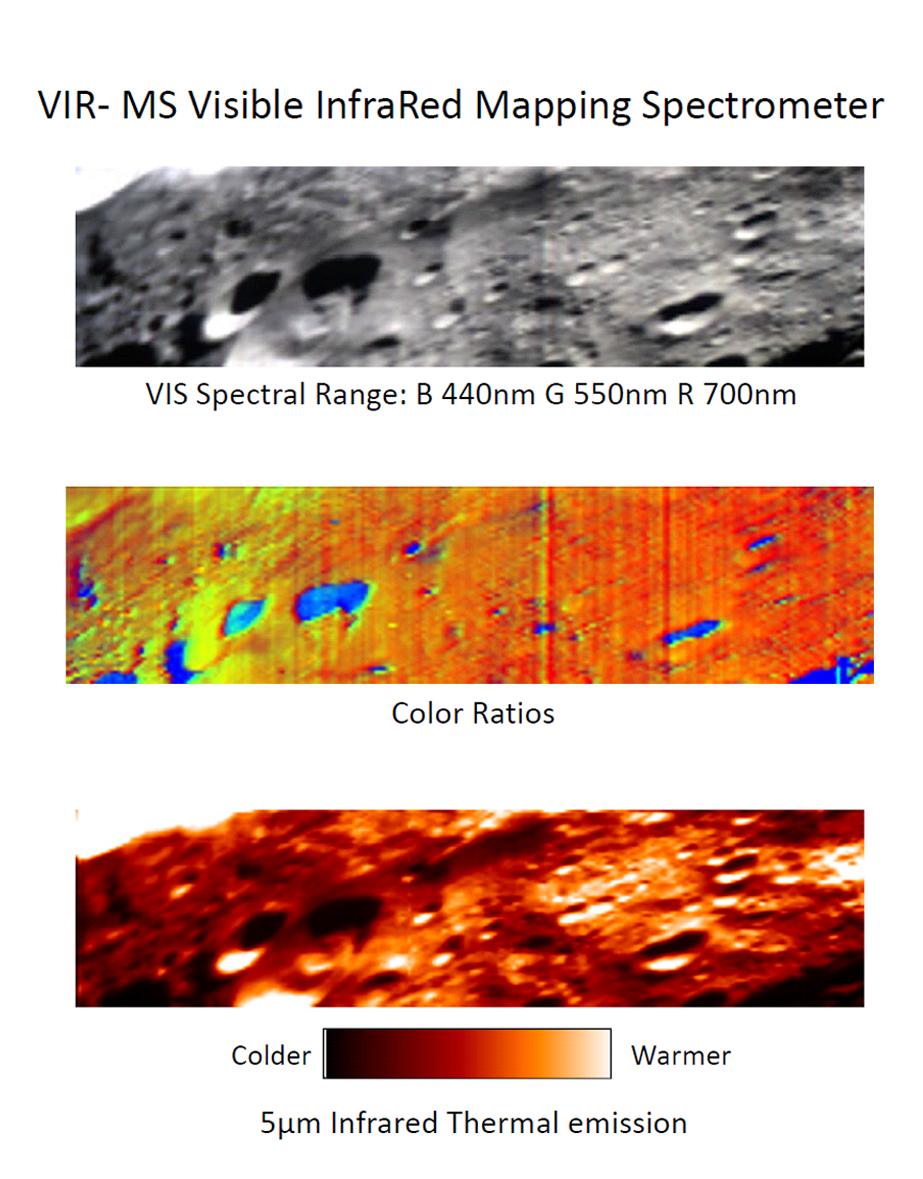

Visible and Infrared Mapping Spectrometer False-Color Image

These images were obtained by the Dawn spacecraft on July 23, 2011. The bottom two images are false-color, where different colors represent visible and infrared light wavelengths. Scientists are studying these images to better understand the different materials on the surface. The Visible and Infrared Mapping Spectrometer is an imaging spectrometer, provided by the Italian Space Agency and Istituto Nazionale di Astrofisica, capable of delivering detailed images in 864 spectral bands.

Blue represents wavelengths of 438 to 653 nanometers, red represents wavelengths of 438 to 750 nanometers, and green represents wavelengths of 653 to 917 nanometers.

The Dawn mission to Vesta and Ceres is managed by NASA’s Jet Propulsion Laboratory, a division of the California Institute of Technology in Pasadena, for NASA’s Science Mission Directorate, Washington. UCLA is responsible for overall Dawn mission science. The visible and infrared mapping spectrometer was provided by the Italian Space Agency and is managed by the Italy’s National Institute for Astrophysics, Rome, in collaboration with Selex Galileo, where it was built.

Credit: NASA/JPL-Caltech/UCLA/ASI/INAF